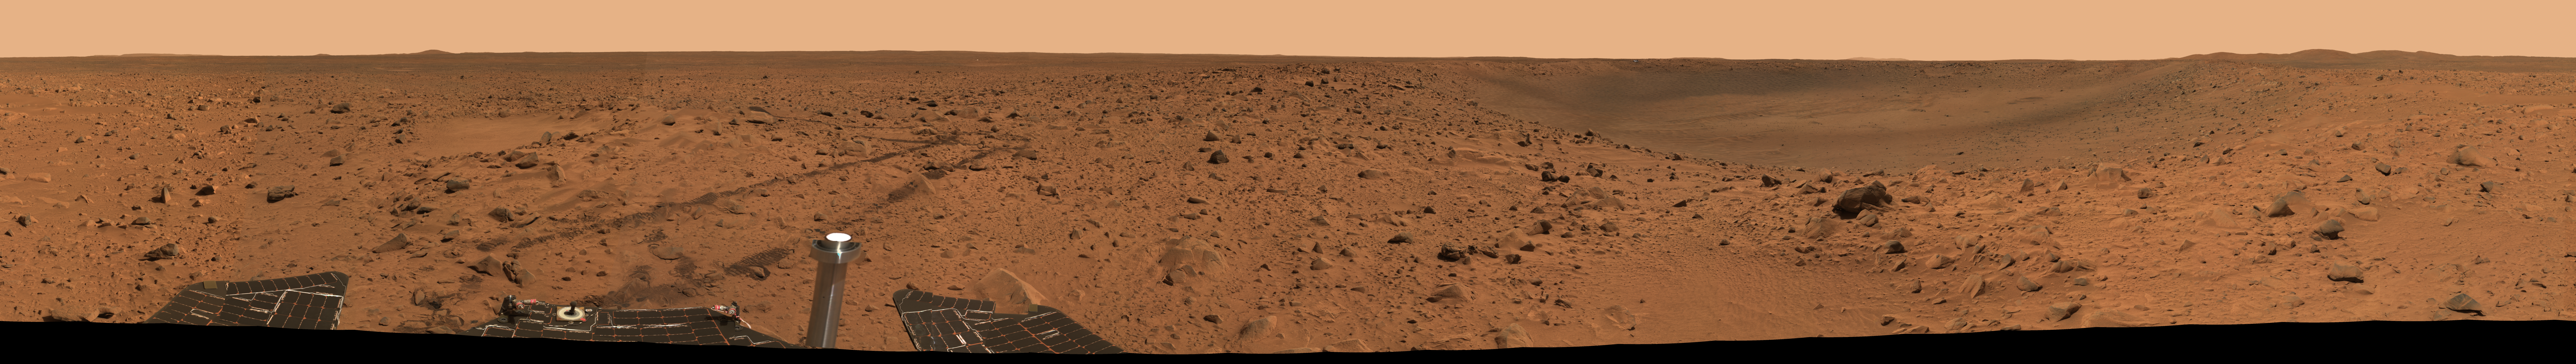

‘Bonneville Crater’ Panorama

This 360-degree view from a position beside the crater informally named “Bonneville” was assembled from frames taken by the panoramic camera on NASA’s Mars Exploration Rover Spirit. Half of this panorama was first released on March 15, 2004. The entire mosaic, recently completed, reveals not only the crater rim and interior, but Spirit’s tracks and a glimpse at part of the rover. The images were acquired on sol 68, March 12, 2004, just one day after Spirit reached this location.

The image is a false-color composite made from frames taken with the camera’s L2 (750 nanometer), L5 (530 nanometer) and L6 (480 nanometer) filters.

Credit: NASA/JPL/Cornell